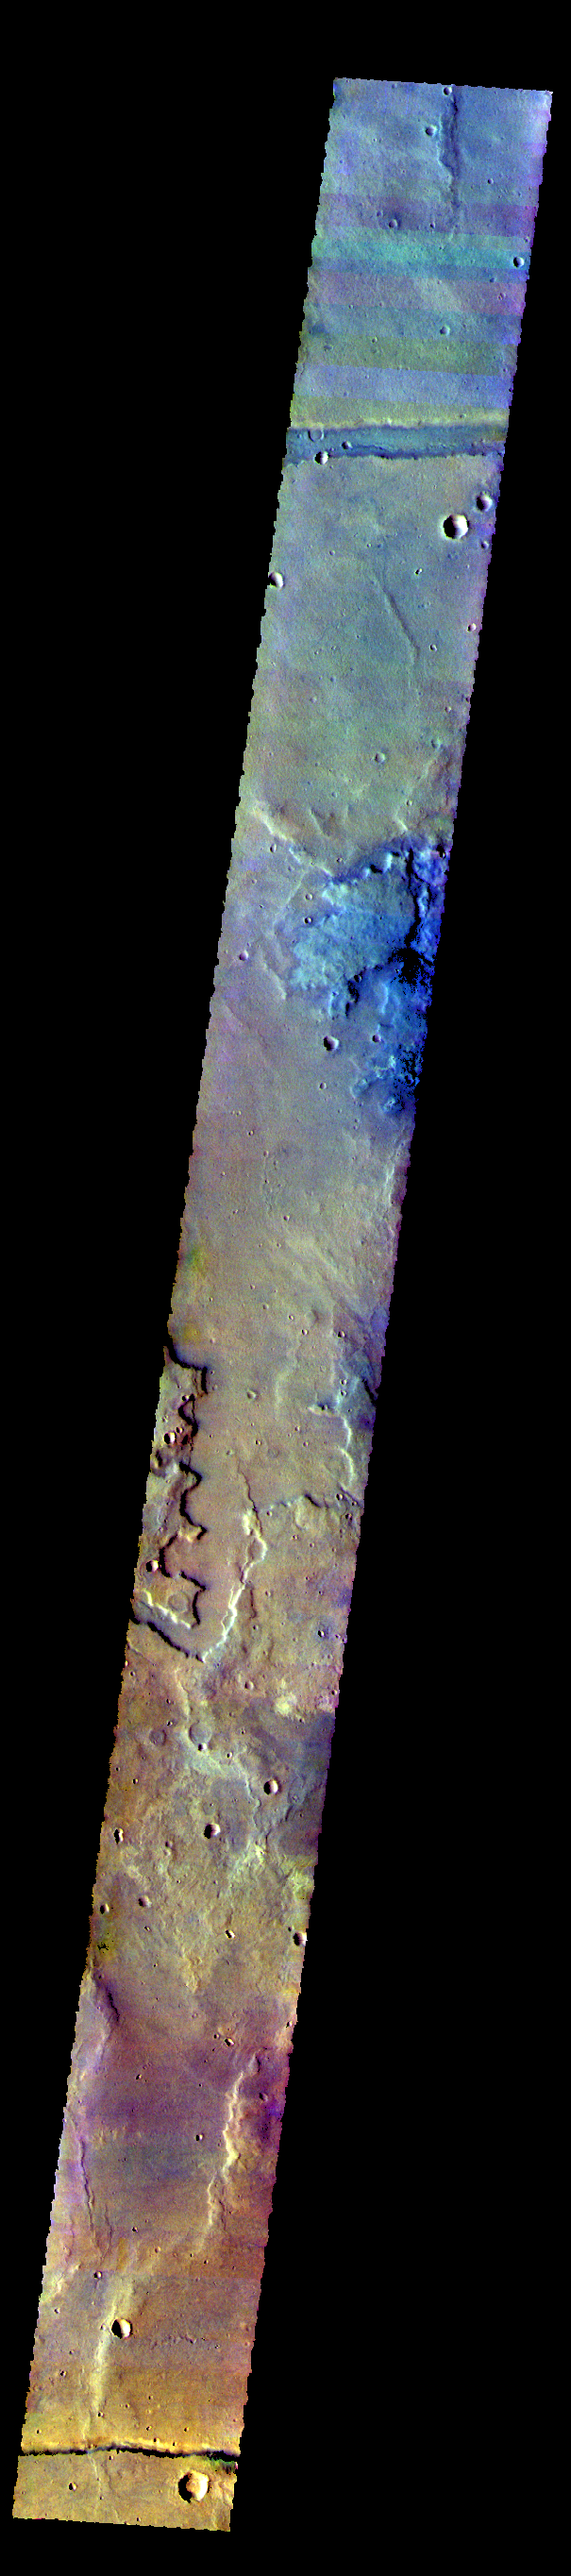

Sirenum Fossae – False Color

The THEMIS camera contains 5 filters. The data from different filters can be combined in multiple ways to create a false color image. These false color images may reveal subtle variations of the surface not easily identified in a single band image. The linear features at the top and bottom of this image are the graben called Sirenum Fossae.

Credit: NASA/JPL-Caltech/ASU